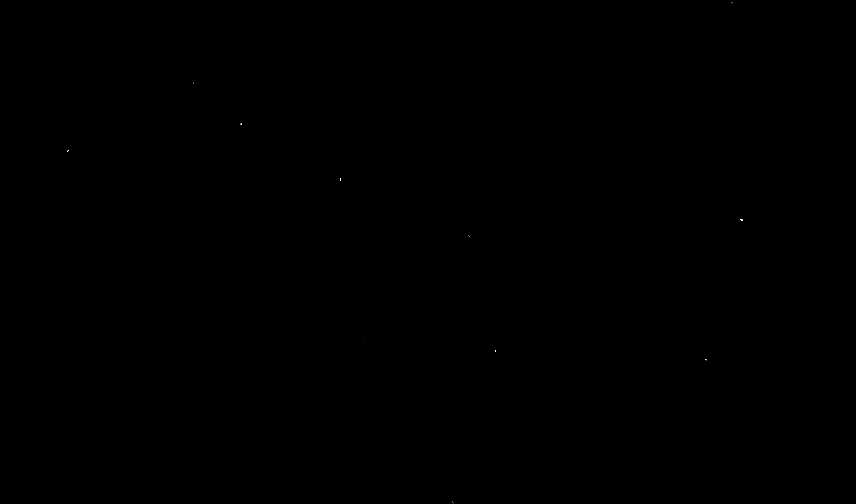

NASA’s Juno Spacecraft Images Big Dipper

The Big Dipper as imaged on March 21, 2012, by the JunoCam instrument aboard NASA’s Jupiter-bound Juno spacecraft.

Launched on Aug. 5, 2011, the solar-powered Juno spacecraft is 279 days and 380 million miles (612 million kilometers) into its five-year, 1,905-million-mile (3,065-million-kilometer) journey to Jupiter. Once there, the spacecraft will orbit the planet’s poles 33 times and use its nine instruments to image and probe beneath the gas giant’s obscuring cloud cover to learn more about Jupiter’s origins, structure, atmosphere and magnetosphere, and look for a potential solid planetary core.

One of those instruments, JunoCam, is tasked with taking closeups of the gas giant’s atmosphere. But, with four-and-a-half years to go before photons of light from Jupiter first fill its CCD (charge-coupled device), and a desire to certify the camera in flight, Juno’s mission planners took a page from their childhood and on March 21, aimed their camera at a familiar celestial landmark.

More information about Juno is online at http://www.nasa.gov/juno and http://missionjuno.swri.edu/.

NASA’s Jet Propulsion Laboratory, Pasadena, Calif., manages the Juno mission for the principal investigator, Scott Bolton, of Southwest Research Institute in San Antonio. The Juno mission is part of the New Frontiers Program managed at NASA’s Marshall Space Flight Center in Huntsville, Ala. JunoCam was developed and is operated by Malin Space Science Systems in San Diego. Lockheed Martin Space Systems, Denver, built the spacecraft. JPL is a division of the California Institute of Technology in Pasadena.

Credit: NASA/JPL-Caltech/SWRI/MSSS